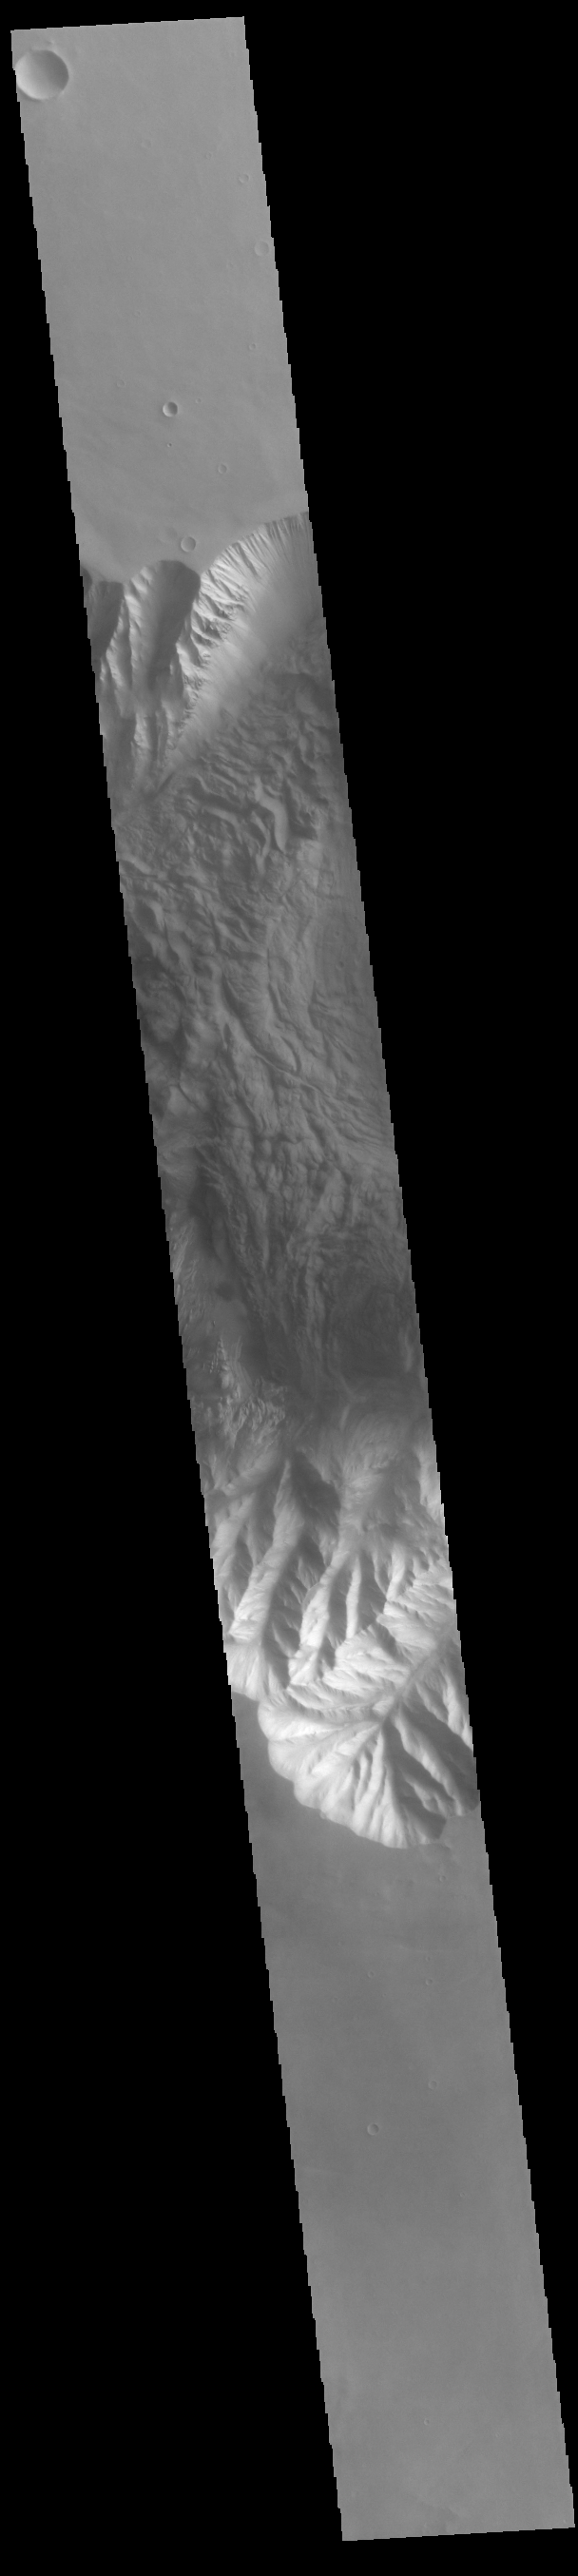

Eastern Hebes Chasma

Today’s VIS image shows part of eastern Hebes Chasma. The floor of the chasma is covered with chaotic materials, some from landslides and other layered deposits of unknown origin. Hebes Chasma is a closed basin north of Valles Marineris. It measures 126km wide north/south (78 miles), 315 km long east/west (196 miles), and 8 km (5 miles) at its deepest point.

Credit: NASA/JPL-Caltech/ASU